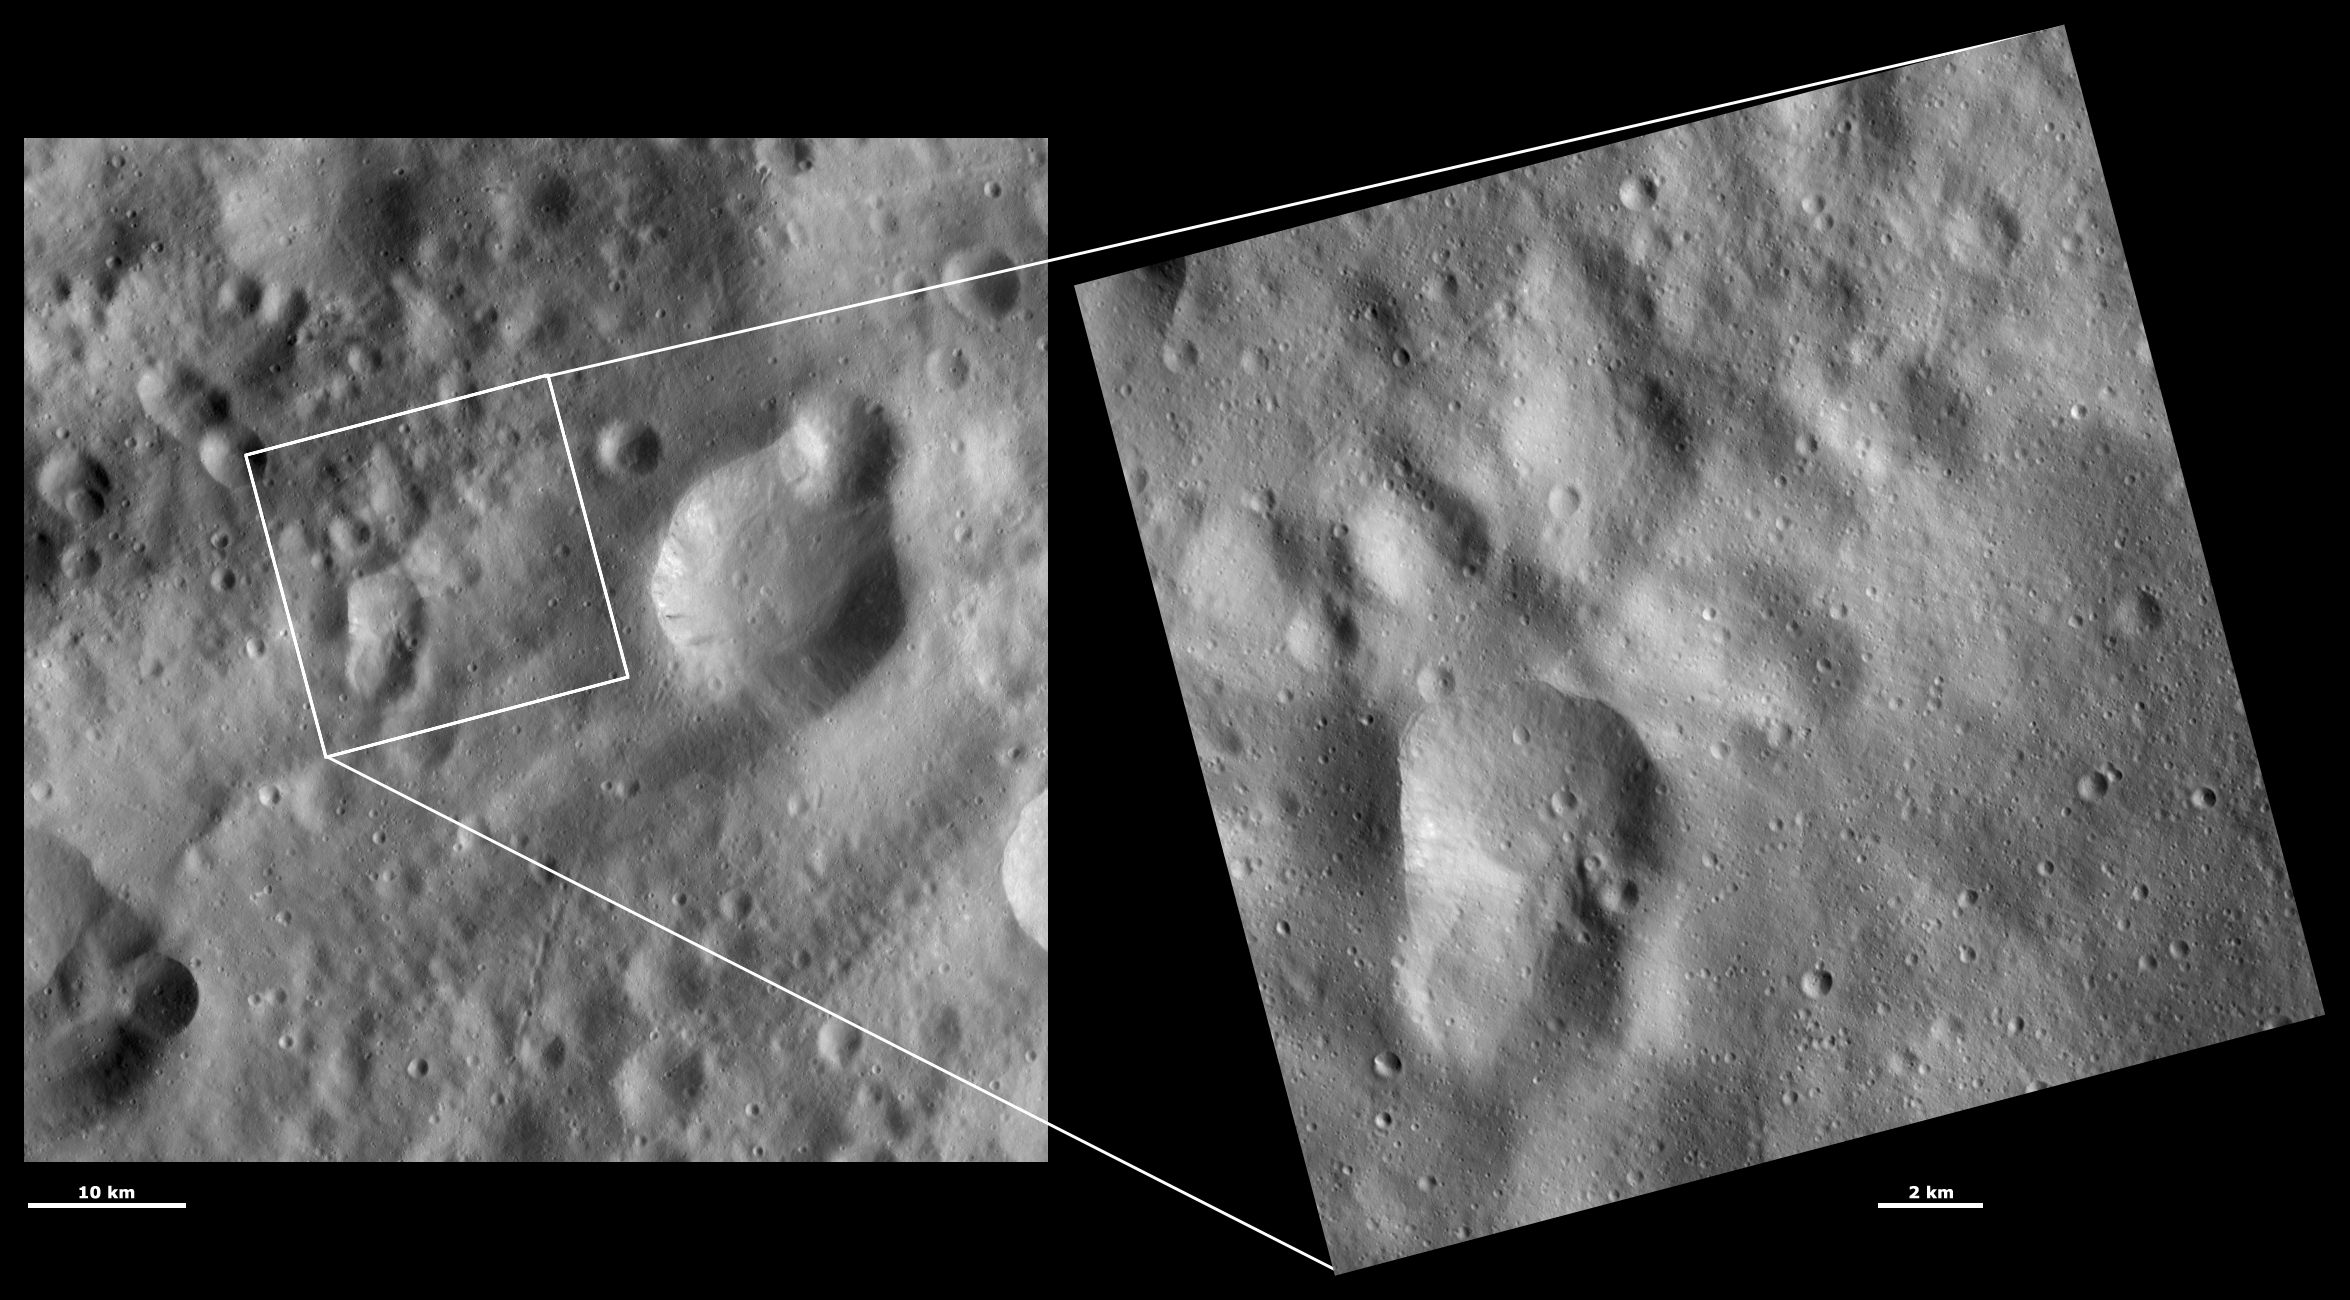

HAMO and LAMO Images of Claudia Crater

These Dawn framing camera (FC) images of Vesta show Claudia crater at both HAMO (high-altitude mapping orbit) and LAMO (low-altitude mapping orbit) resolutions. The left image is the HAMO image and the right image is the LAMO image. To find Claudia crater use the two relatively large degraded craters that form the figure of eight shape in the bottom left of the LAMO image. On the middle right rim of these craters there is a small crater. About 3 kilometers (1.9 miles) to the bottom right of this crater is Claudia, which is 0.7 kilometers (0.4 miles) in diameter. The LAMO image is approximately three times better spatial resolution than the HAMO image. In images with higher spatial resolutions smaller objects can be better distinguished. Claudia was chosen to anchor the coordinate system for Vesta that is used in the scientific investigations of the Dawn team. Claudia was chosen for this because it is a small crater, which is reasonably easy to find, near Vesta’s equator.

These images are located in Vesta’s Oppia quadrangle, just south of Vesta’s equator. NASA’s Dawn spacecraft obtained the left image with its framing camera on Oct. 25, 2011. This image was taken through the camera’s clear filter. The distance to the surface of Vesta is 700 kilometers (435 miles) and the image has a resolution of about 63 meters (207 feet) per pixel. This image was acquired during the HAMO (high-altitude mapping orbit) phase of the mission. NASA’s Dawn spacecraft obtained the right image with its framing camera on April 1, 2012. This image was taken through the camera’s clear filter. The distance to the surface of Vesta is 272 kilometers (169 miles) and the image has a resolution of about 19 meters (62 feet) per pixel. This image was acquired during the LAMO (low-altitude mapping orbit) phase of the mission.

The Dawn mission to Vesta and Ceres is managed by NASA’s Jet Propulsion Laboratory, a division of the California Institute of Technology in Pasadena, for NASA’s Science Mission Directorate, Washington D.C. UCLA is responsible for overall Dawn mission science. The Dawn framing cameras have been developed and built under the leadership of the Max Planck Institute for Solar System Research, Katlenburg-Lindau, Germany, with significant contributions by DLR German Aerospace Center, Institute of Planetary Research, Berlin, and in coordination with the Institute of Computer and Communication Network Engineering, Braunschweig. The framing camera project is funded by the Max Planck Society, DLR, and NASA/JPL.

Credit: NASA/JPL-Caltech/UCLA/MPS/DLR/IDA